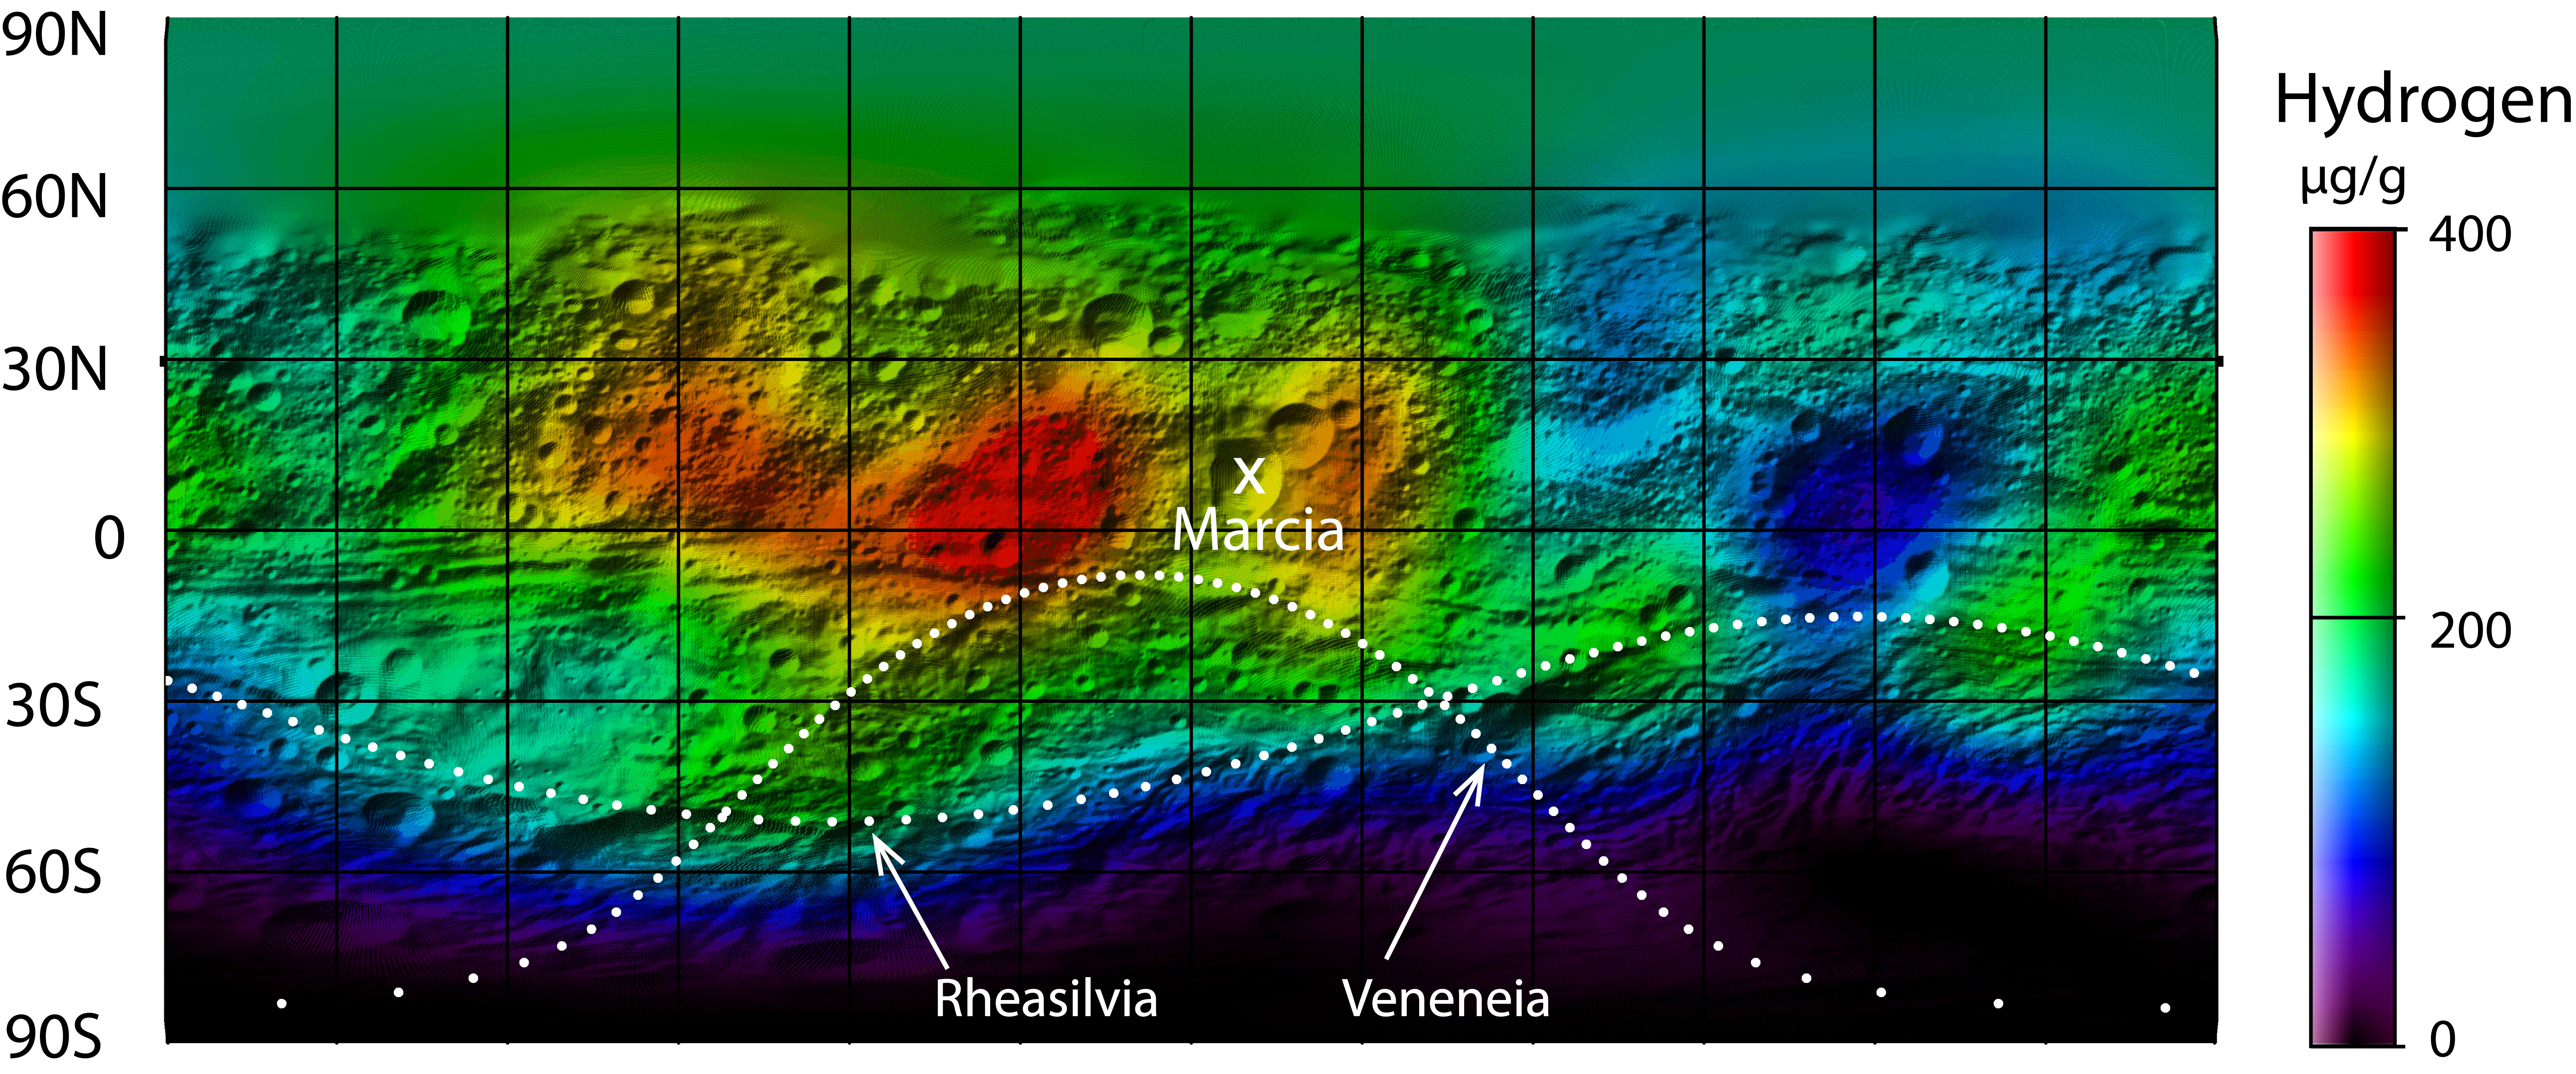

Hydrogen Map of Vesta

This map from NASA’s Dawn mission shows the global distribution of hydrogen on the surface of the giant asteroid Vesta. The hydrogen detected by Dawn’s gamma ray and neutron detector instrument likely exists in the form of hydroxyl or water bound to minerals, not as water ice.

Scientists thought it might be possible for water ice to survive near the surface around the giant asteroid’s poles. But the strongest signature for hydrogen came from regions near the equator, where water ice is not stable.

The abundance of hydrogen is displayed on a rainbow color scale. Red indicates the greatest abundances of hydrogen; violet indicates the least. The units are micrograms of hydrogen per gram of surface material. One set of dotted lines indicates the outline of the largest impact basin on Vesta known as Rheasilvia. The second largest impact basin, Veneneia, is outlined with the other dotted line. Marcia crater is indicated with an X.

The map is a cylindrical projection spanning 360 degrees of longitude. The hydrogen data, obtained in Dawn’s lowest mapping orbit from December 2011 to May 2012, are superimposed on a shaded relief map of Vesta made from data from Dawn’s framing camera. Dawn arrived at Vesta in July 2011 and departed in September 2012.

Dawn’s mission to Vesta and Ceres is managed by JPL for NASA’s Science Mission Directorate in Washington. JPL is a division of the California Institute of Technology in Pasadena. Dawn is a project of the directorate’s Discovery Program, managed by NASA’s Marshall Space Flight Center in Huntsville, Ala. UCLA is responsible for overall Dawn mission science. Orbital Sciences Corp. in Dulles, Va., designed and built the spacecraft. The gamma ray and neutron detector instrument was built by Los Alamos National Laboratory, N.M., and is operated by the Planetary Science Institute, Tucson, Ariz.

Credit: NASA/JPL-Caltech/UCLA/PSI/MPS/DLR/IDA